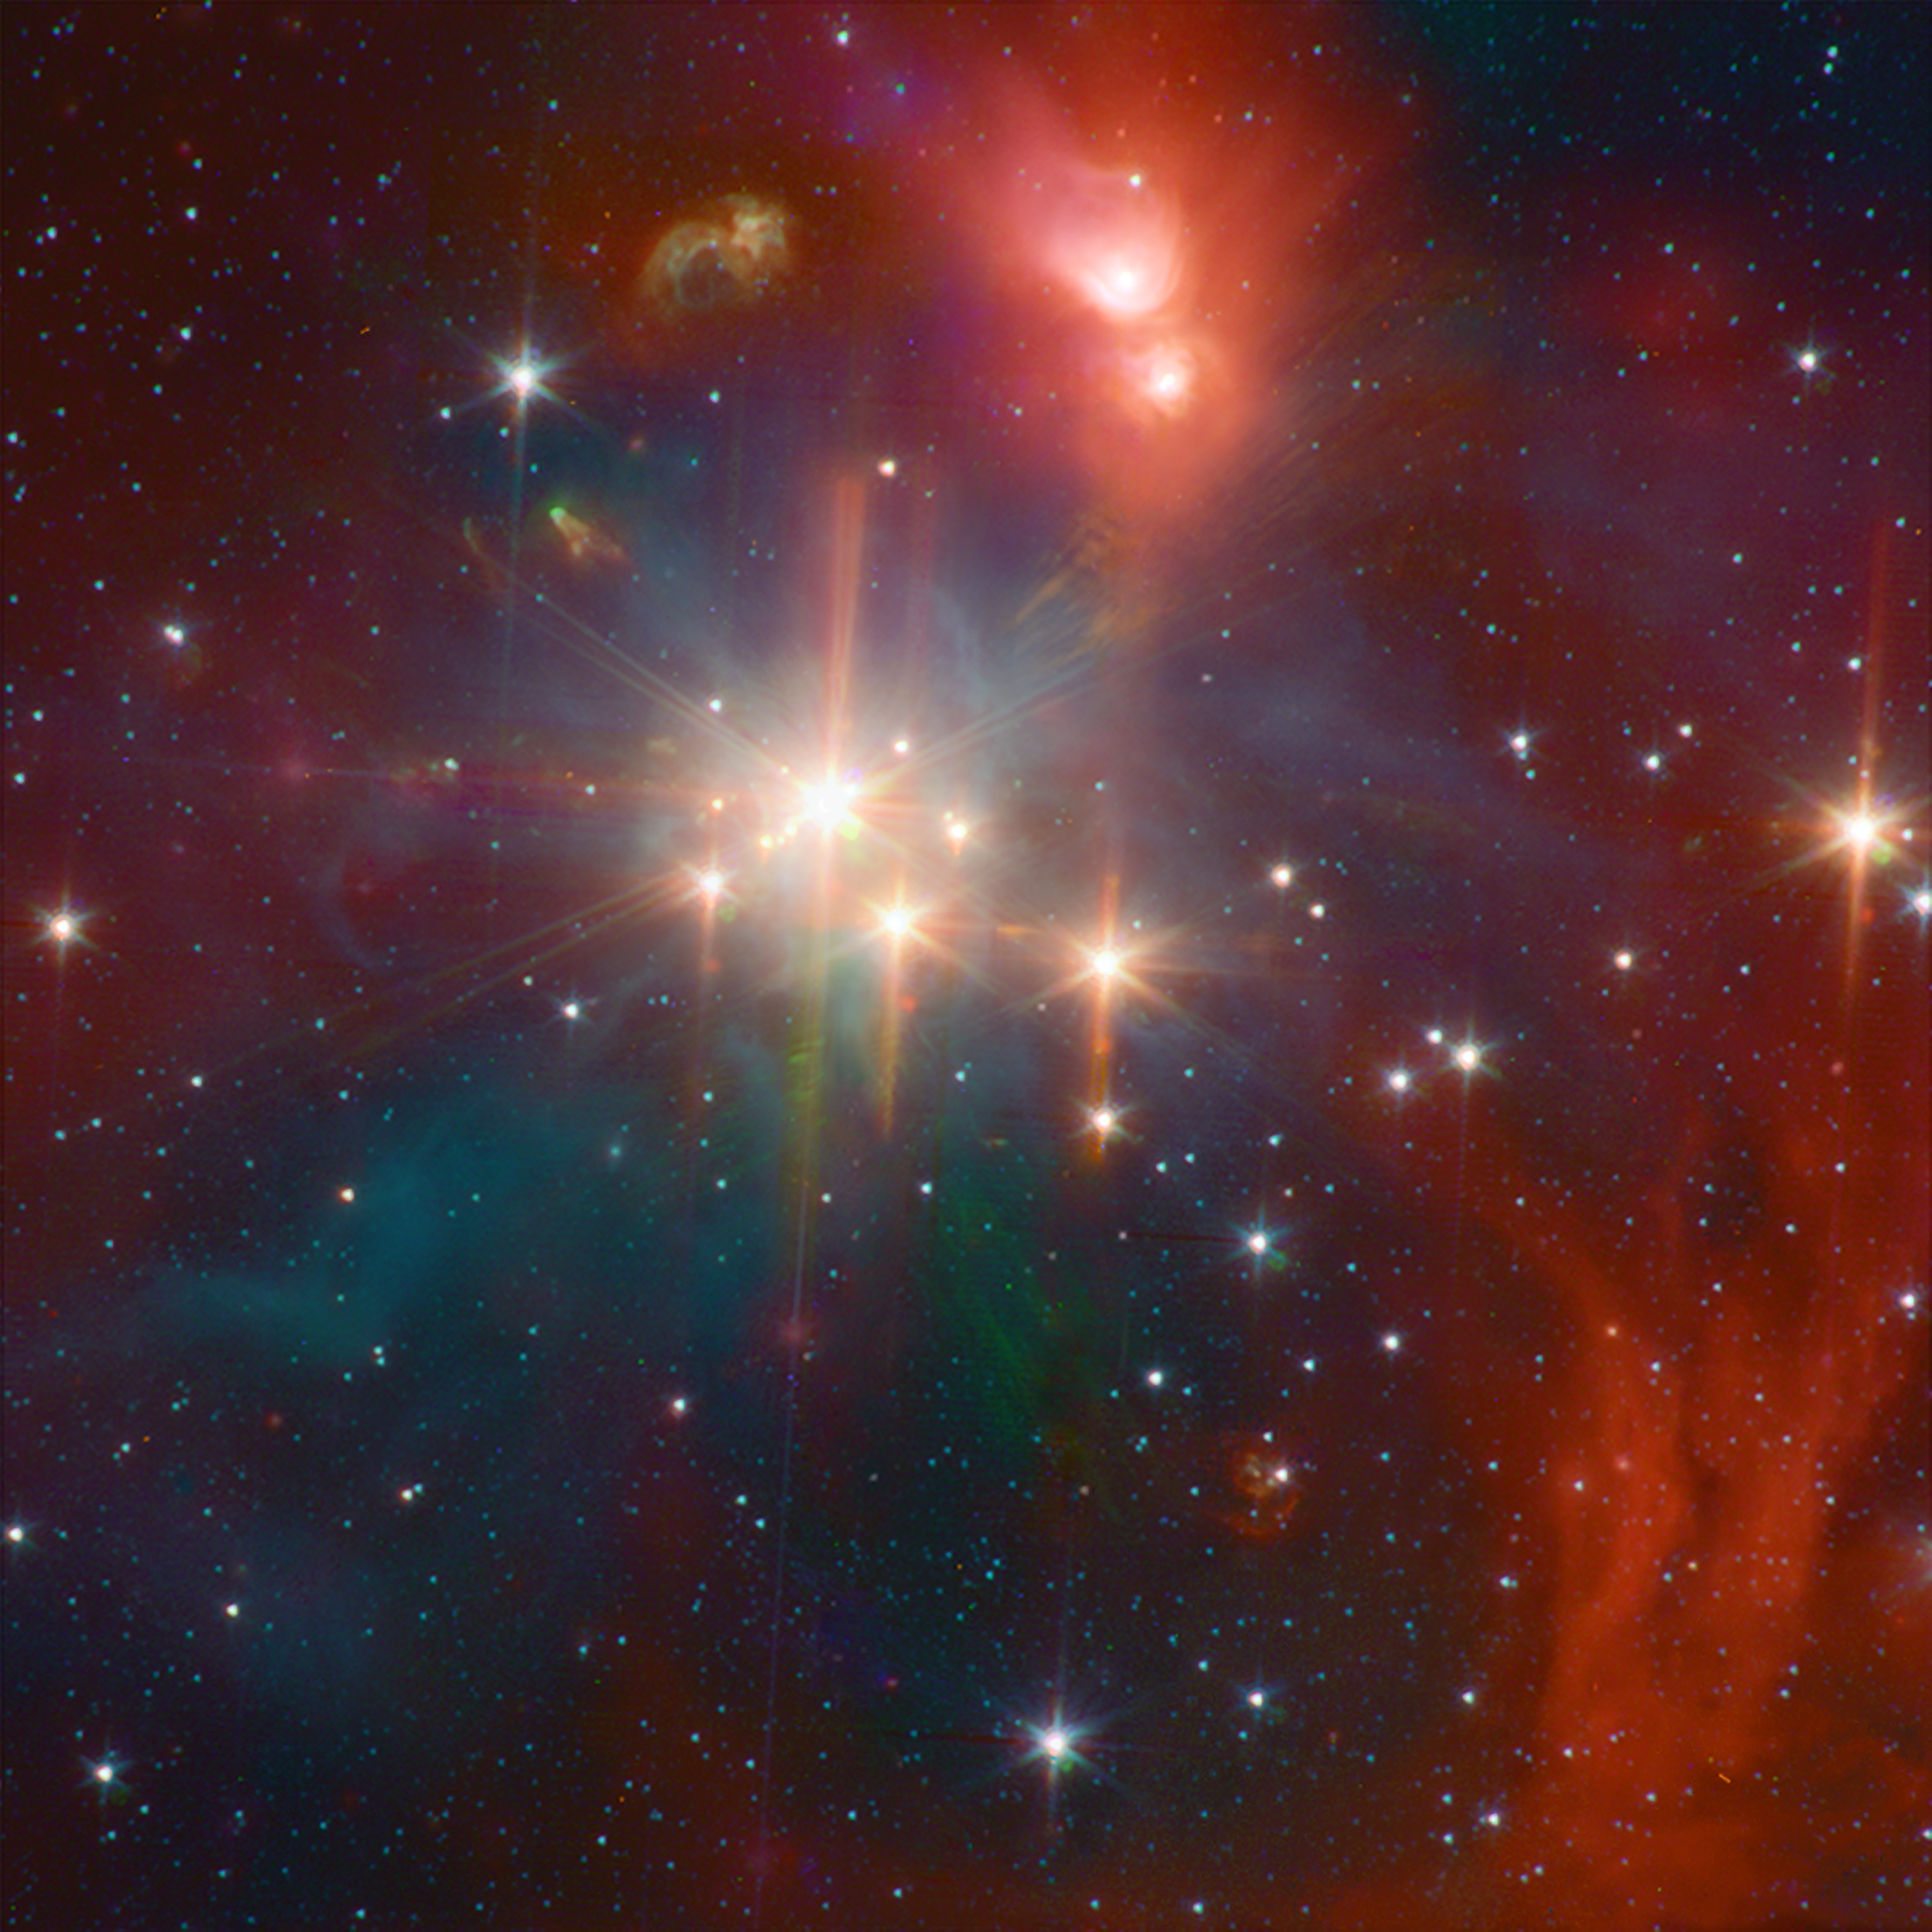

Infrared Coronet Cluster

While perhaps not quite as well known as its star formation cousin of Orion, the Corona Australis region (containing, at its heart, the Coronet cluster) is one of the nearest and most active regions of ongoing star formation. The Spitzer image shows young stars plus diffuse emission from dust.

Credit: NASA/JPL-Caltech/L. Allen (Harvard-Smithsonian CfA) and the IRAC GTO Team